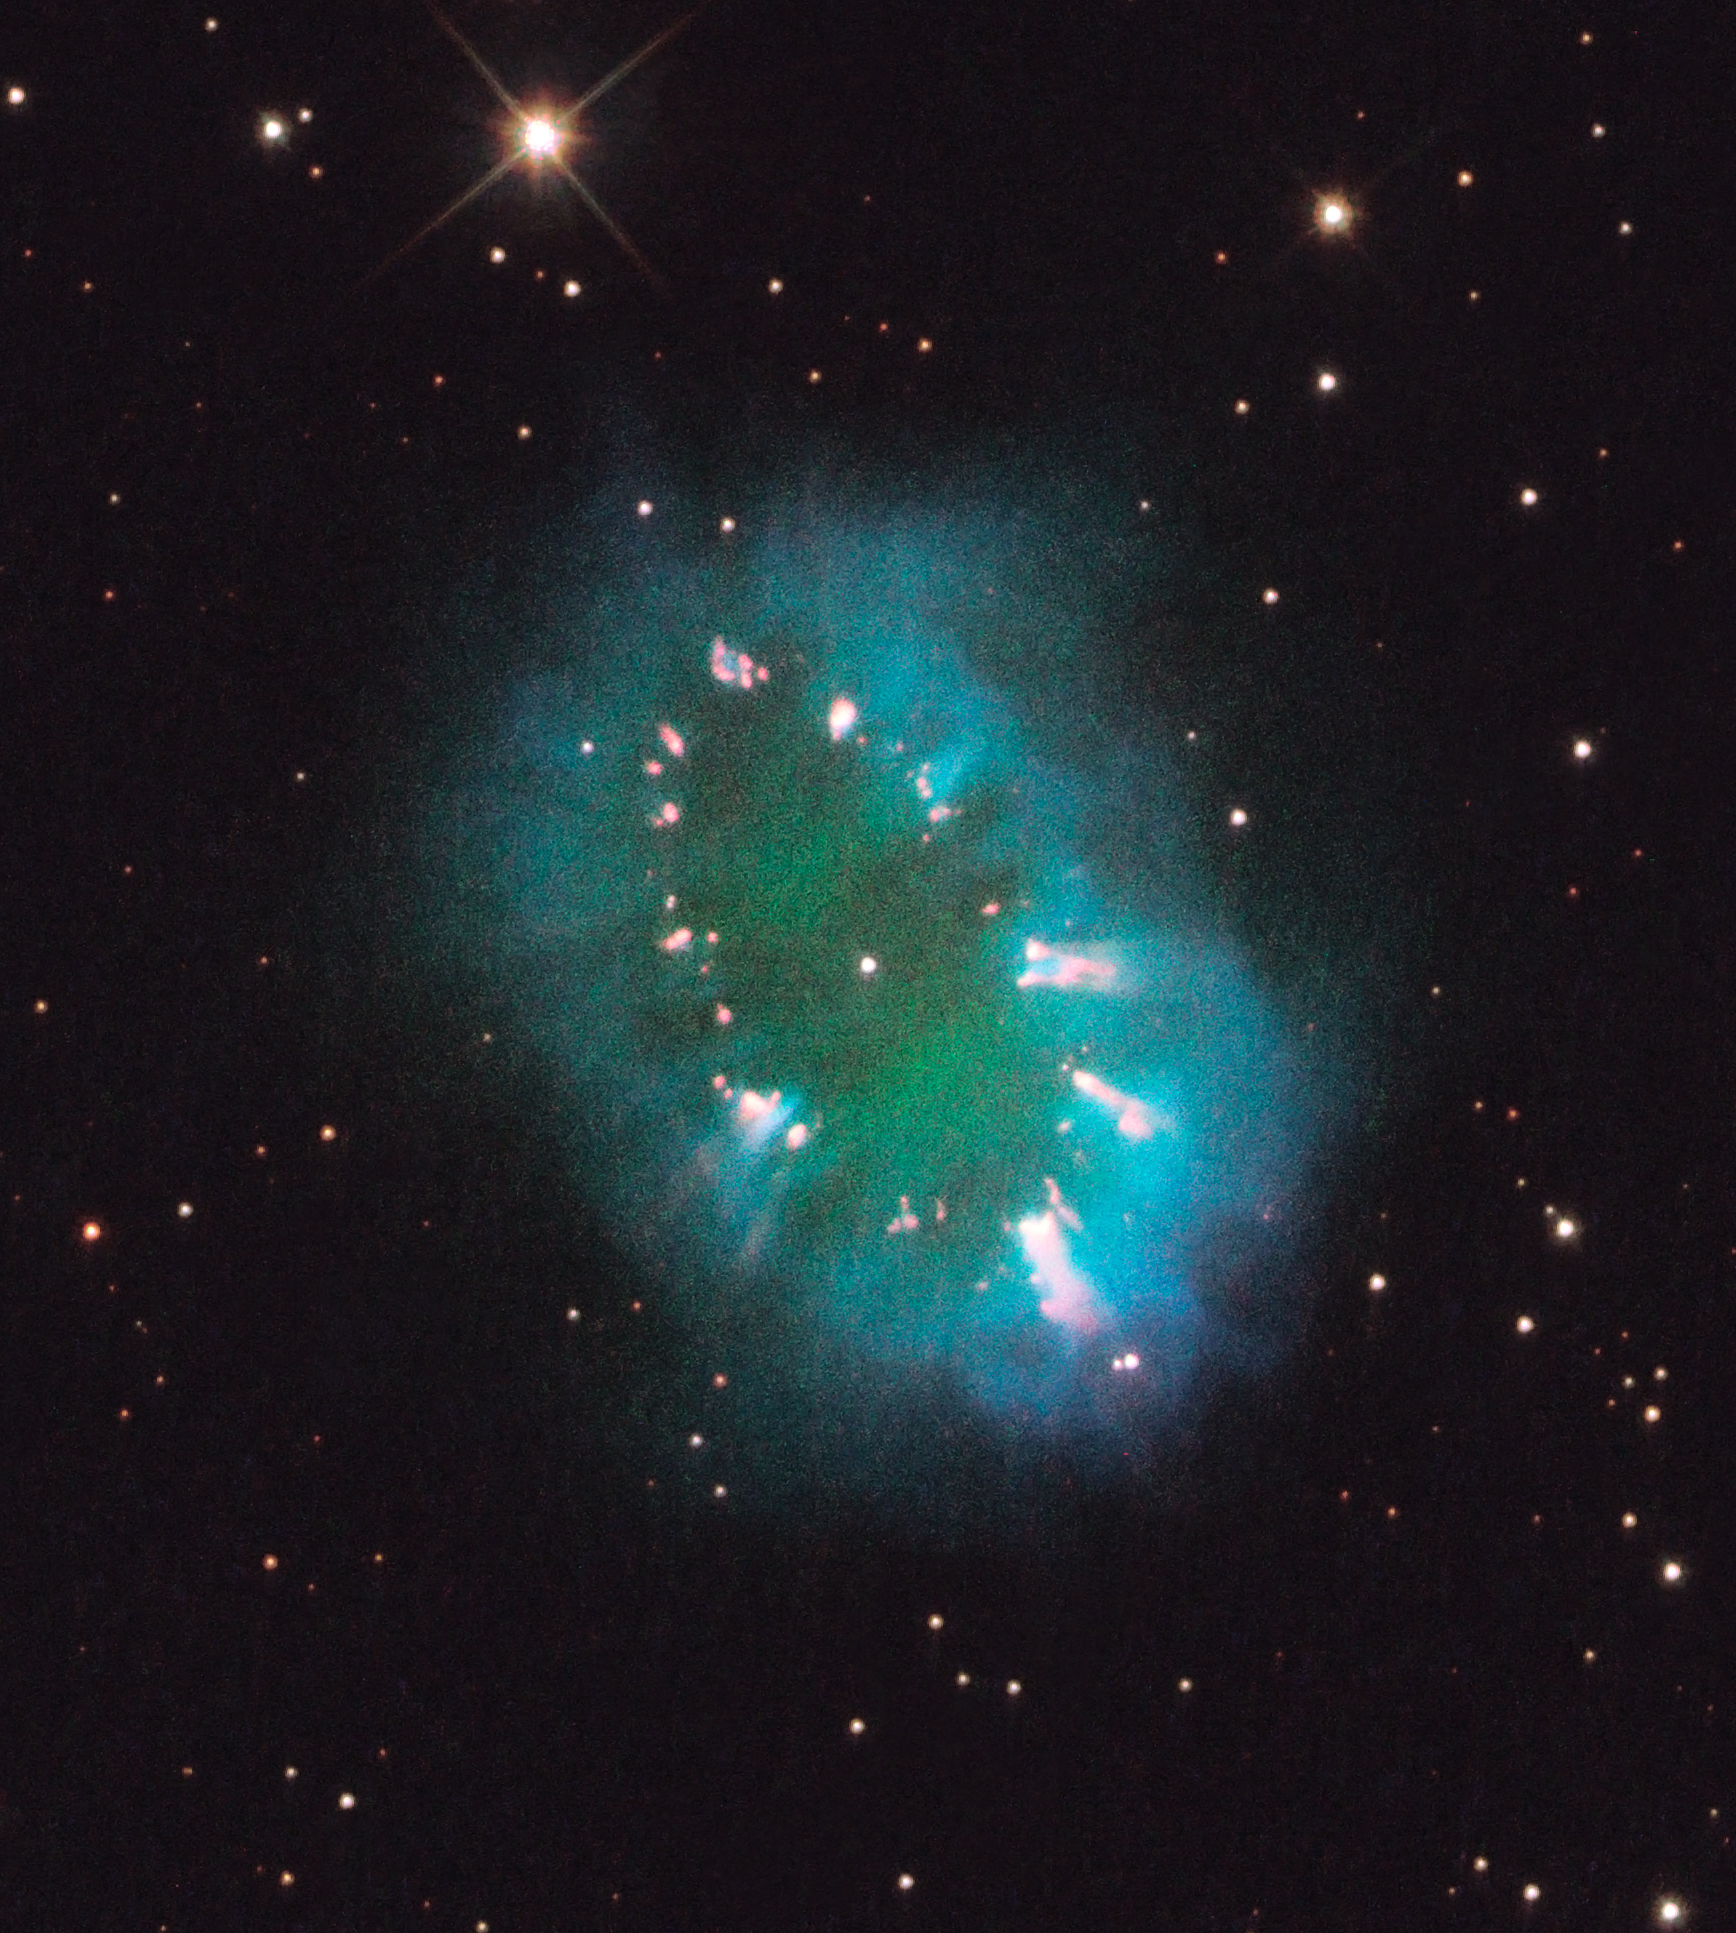

The Necklace Nebula

A giant cosmic necklace glows brightly in this NASA Hubble Space Telescope image.

The object, aptly named the Necklace Nebula, is a recently discovered planetary nebula, the glowing remains of an ordinary, Sun-like star. The nebula consists of a bright ring, measuring 12 trillion miles across, dotted with dense, bright knots of gas that resemble diamonds in a necklace. The knots glow brightly due to absorption of ultraviolet light from the central stars.

A pair of stars orbiting very close together produced the nebula, also called PN G054.2-03.4. About 10,000 years ago one of the aging stars ballooned to the point where it enveloped its companion star. This caused the larger star to spin so fast that much of its gaseous envelope expanded into space. Due to centrifugal force, most of the gas escaped along the star's equator, producing a dense ring. The embedded bright knots are the densest gas clumps in the ring.

The stars are furiously whirling around each other, completing an orbit in a little more than a day. (For comparison, Mercury, the closest planet to the Sun, takes 88 days to orbit the Sun.)

The Necklace Nebula is located 15,000 light-years away in the constellation Sagitta (the Arrow). In this composite image, taken on July 2, 2011, Hubble's Wide Field Camera 3 captured the glow of hydrogen (blue), oxygen (green), and nitrogen (red).

Credit: NASA, ESA, and the Hubble Heritage Team (STScI/AURA)